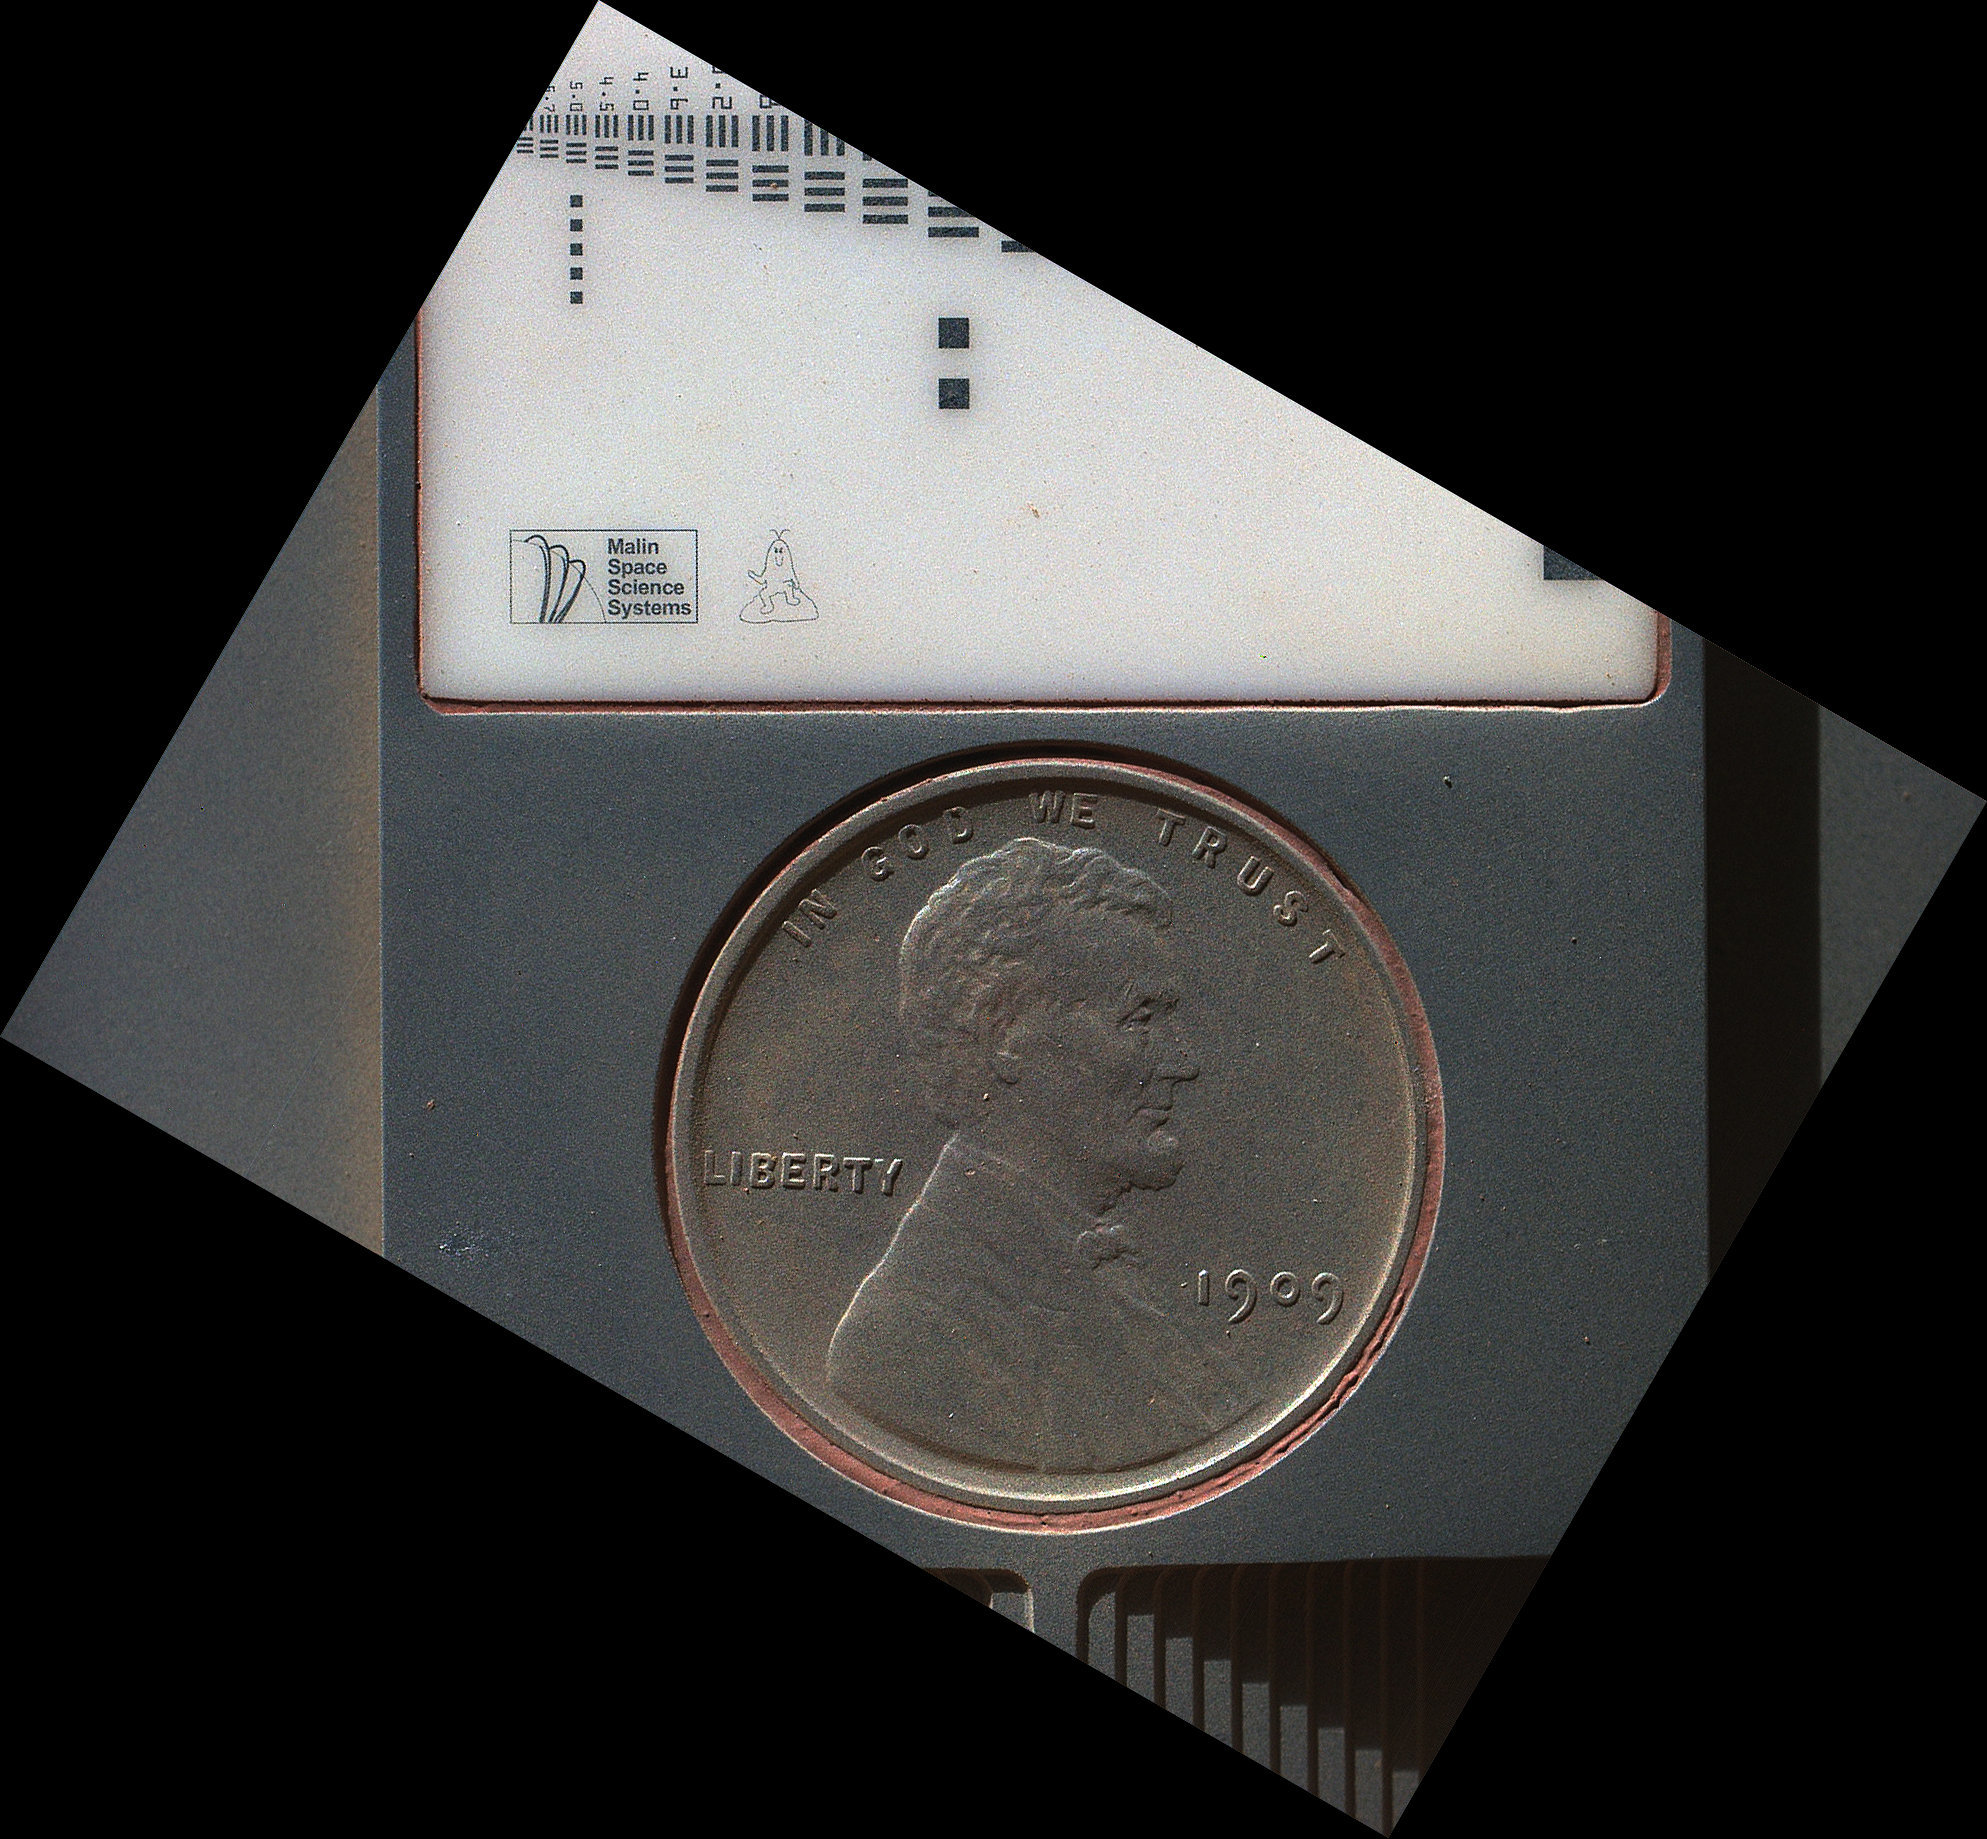

Lincoln Penny on Mars in Camera’s Calibration Target

The penny in this image is part of a camera calibration target on NASA’s Mars rover Curiosity. The Mars Hand Lens Imager (MAHLI) camera on the rover took this and other images of the MAHLI calibration target during the 34th Martian day, or sol, of Curiosity’s work on Mars (Sept. 9, 2012).

The image was acquired with MAHLI at a distance of 5 centimeters (2 inches). MAHLI can acquire images of even higher resolution and can be positioned as close as 2.5 centimeters (about 1 inch); however, as this is the first checkout of the robotic arm, it was decided not to attempt to place the MAHLI at its closest focus distance during this test. The image shows that the calibration target has a coating of Martian dust on it. This is unsurprising — the target was facing directly toward the plume of dust stirred up by the sky crane’s descent engines during the final phase of the 6 August 2012 landing.

The penny is a nod to geologists’ tradition of placing a coin or other object of known scale as a size reference in close-up photographs of rocks, and it gives the public a familiar object for perceiving size easily when it will be viewed by MAHLI on Mars.

The specific coin, provided by MAHLI’s principal investigator, Ken Edgett, is a 1909 “VDB” penny. That was the first year Lincoln pennies were minted and the centennial of Abraham Lincoln’s birth. The VDB refers to the initials of the coin’s designer, Victor D. Brenner, which are on the reverse side. Brenner based the coin’s low-relief portrait of Lincoln on a photograph taken Feb. 9, 1864, by Anthony Berger in the Washington, D.C. studio of Mathew Brady.

The calibration target for the Mars Hand Lens Imager (MAHLI) instrument also includes a “Joe the Martian” character, color references, a metric bar graphic, and a stair-step pattern for depth calibration. The MAHLI adjustable-focus, color camera at the end of Curiosity’s robotic arm can be used for taking extreme close-ups of rocks and soil on Mars, as well as images from greater distances.

The Joe the Martian character appeared regularly in a children’s science periodical, “Red Planet Connection,” when Edgett directed the Mars outreach program at Arizona State University, Tempe, in the 1990s. Joe was created earlier, as part of Edgett’s schoolwork when he was 9 years old and NASA’s Mars Viking missions, launched in 1975, were inspiring him to dream of becoming a Mars researcher.

Credit: NASA/JPL-Caltech/Malin Space Science Systems